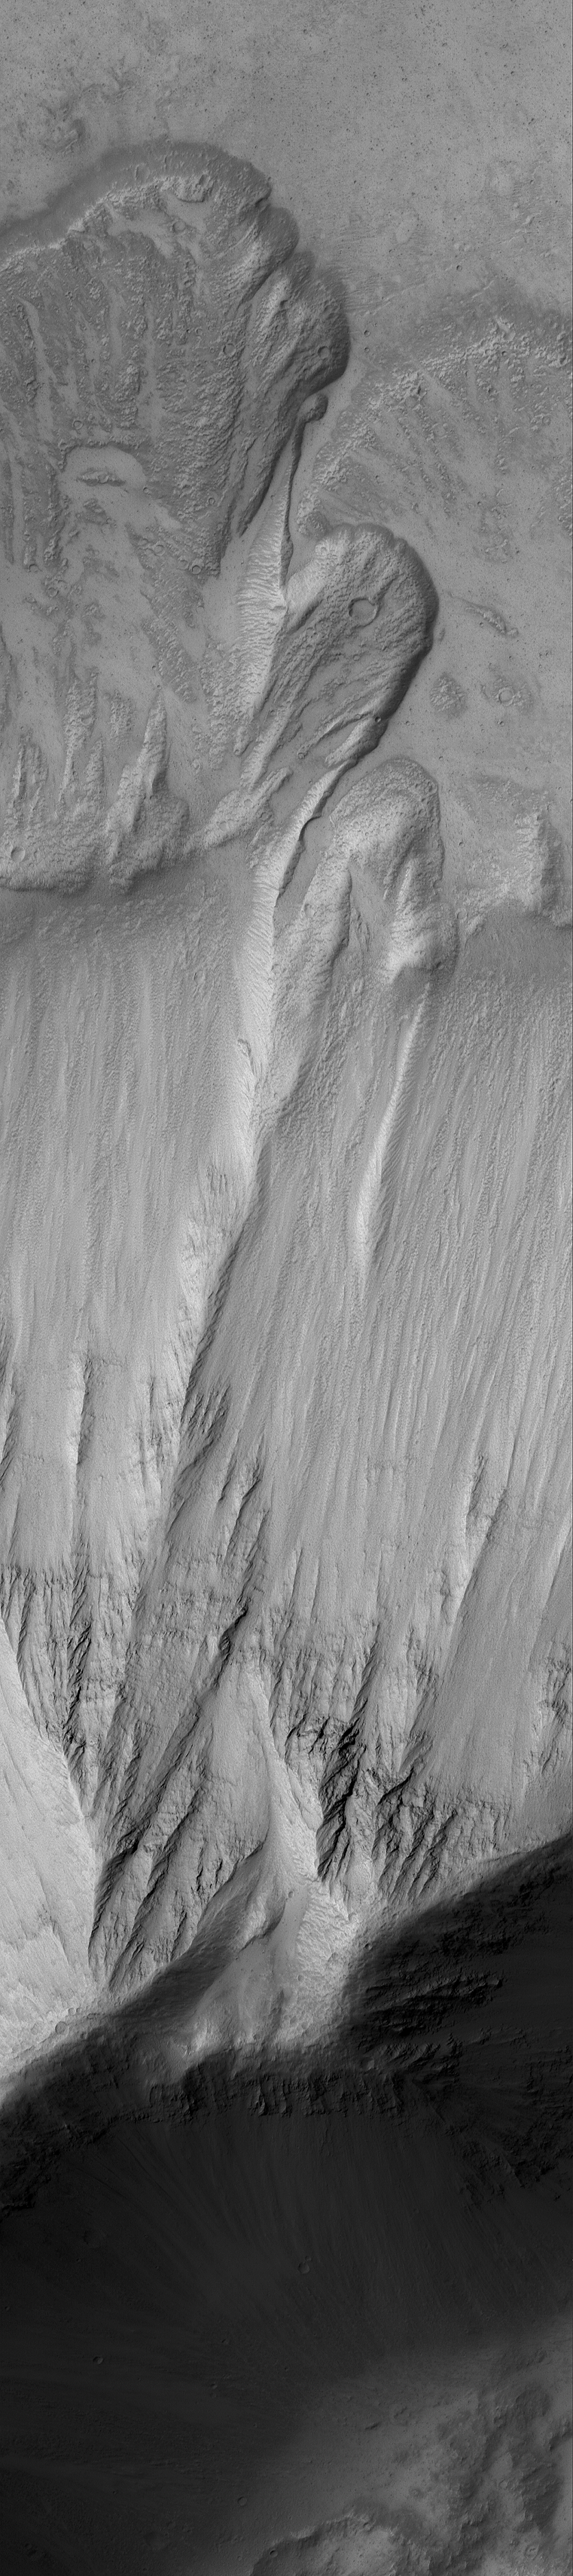

Mars Slide Show

15 September 2006
This Mars Global Surveyor (MGS) Mars Orbiter Camera (MOC) image shows a landslide that occurred off of a steep slope in Tithonium Chasma, part of the vast Valles Marineris trough system.

Location near: 4.8°S, 84.6°W
Image width: ~3 km (~1.9 mi)
Illumination from: upper left
Season: Southern Autumn

Credit: NASA/JPL/Malin Space Science Systems